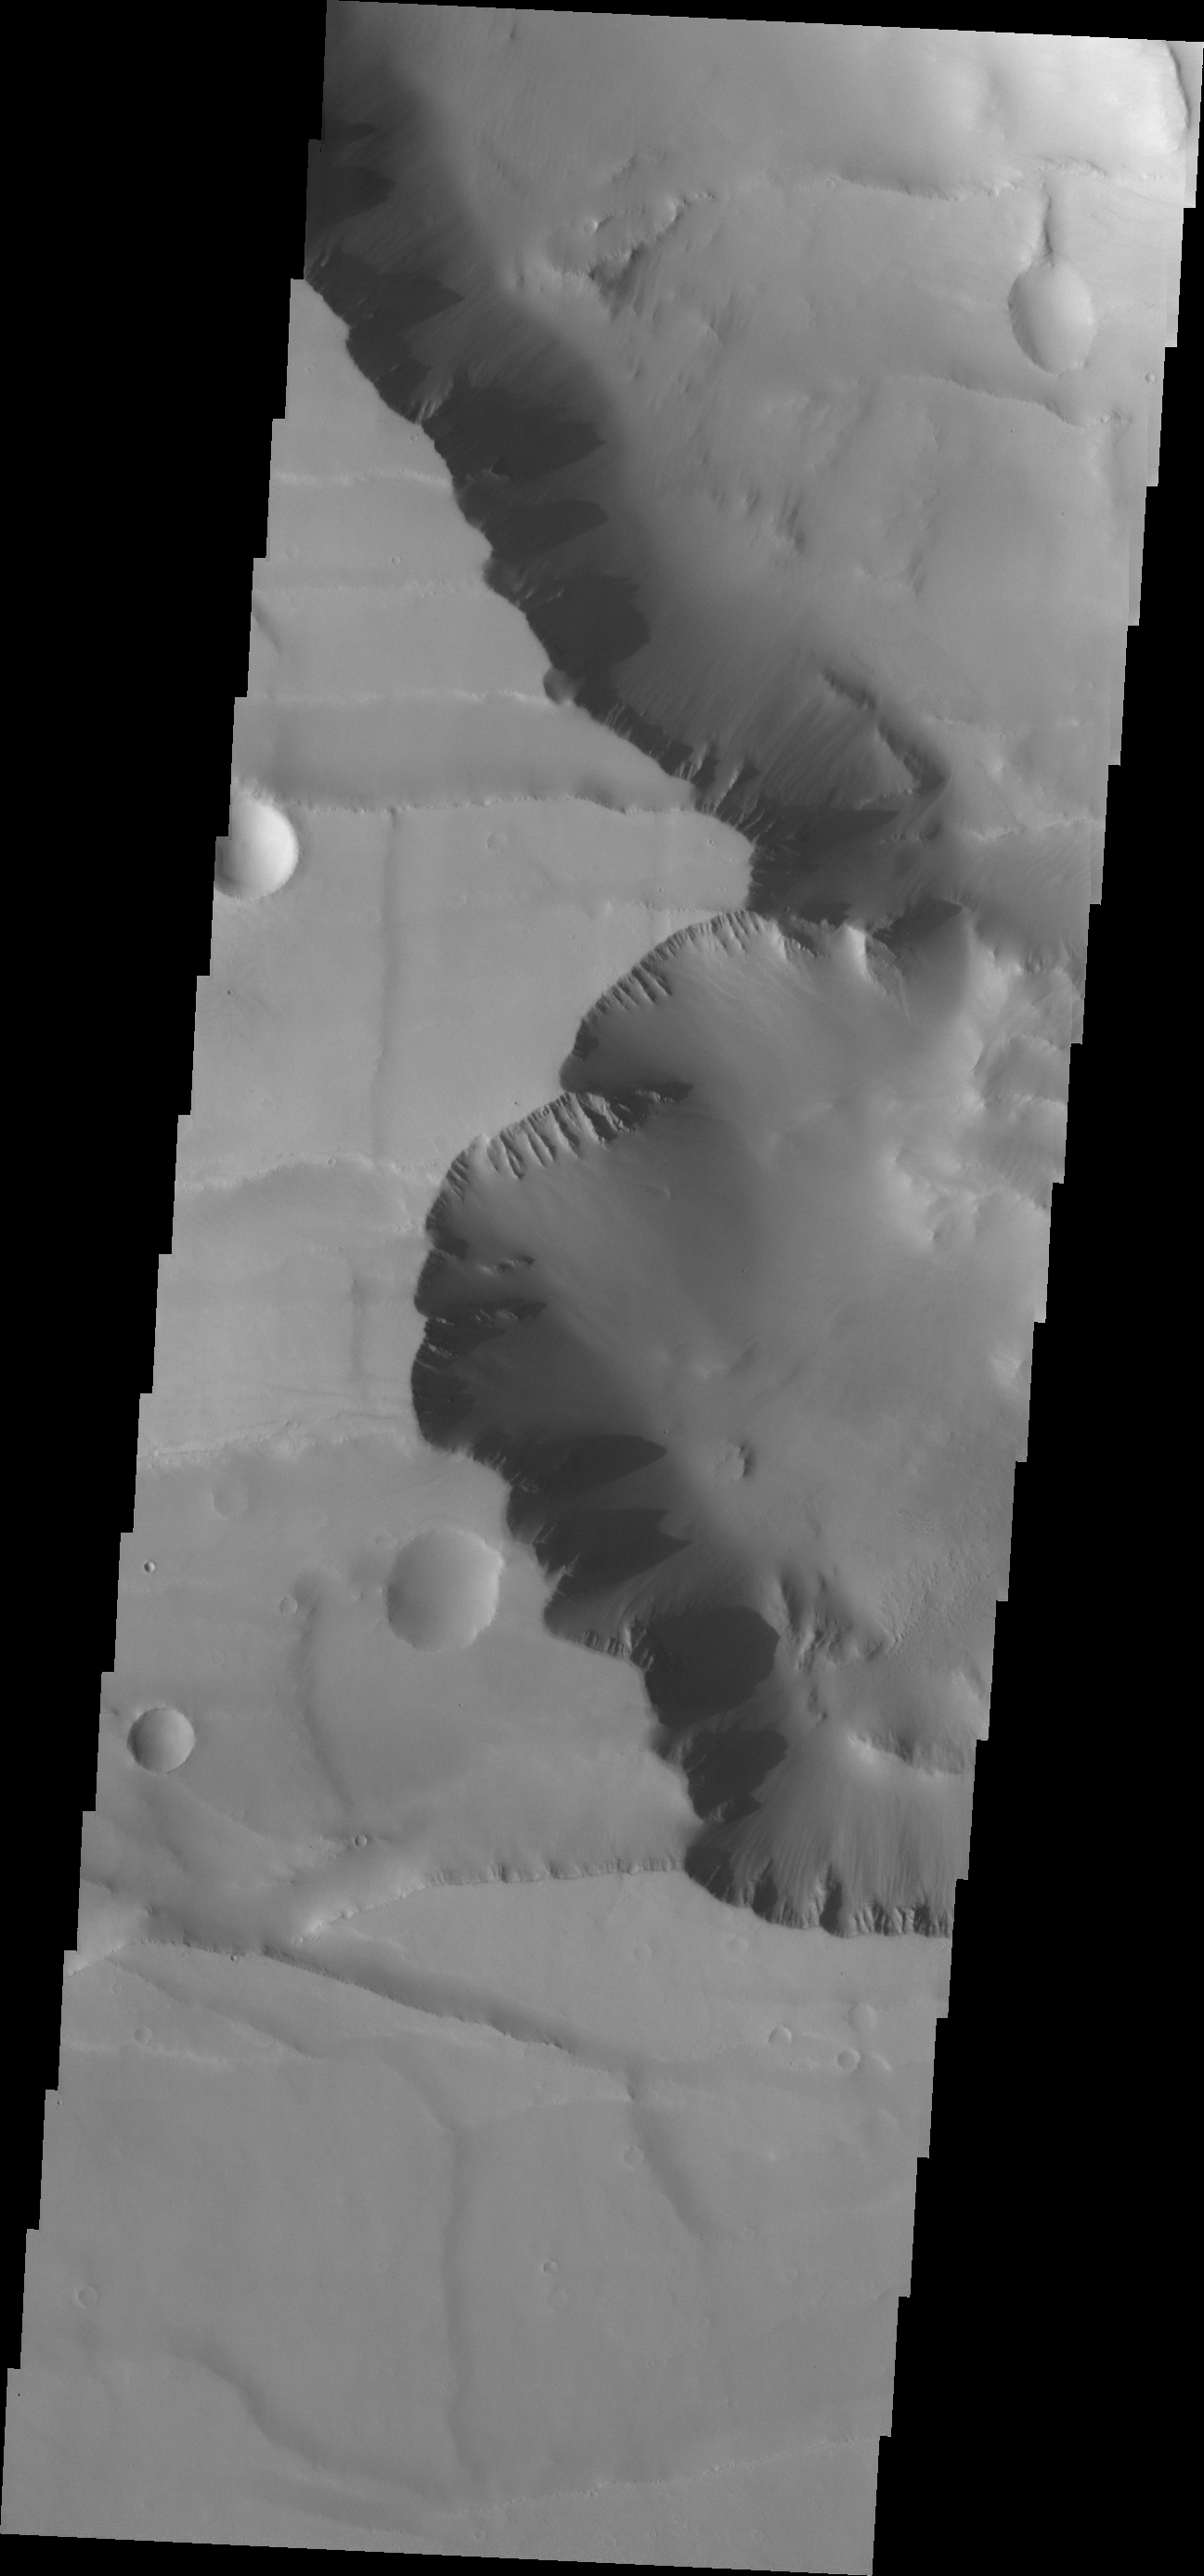

Final Noctis

The major Martian dust storm of 2007 filled the sky with dust and produced conditions that prevented the THEMIS VIS camera from being able to image the surface. With no new images being acquired, we’ve dug into the archive to highlight some interesting areas on Mars. The this week’s region is Noctis Labyrinthus. Noctis Labyrinthus is located at the western end of Valles Marineris. This maze-like feature of deep intersecting valleys was formed by tectonic forces and extensive faulting.

Image information: VIS instrument. Latitude -7.5N, Longitude 259.1E. 18 meter/pixel resolution.

Please see the THEMIS Data Citation Note for details on crediting THEMIS images.

Note: this THEMIS visual image has not been radiometrically nor geometrically calibrated for this preliminary release. An empirical correction has been performed to remove instrumental effects. A linear shift has been applied in the cross-track and down-track direction to approximate spacecraft and planetary motion. Fully calibrated and geometrically projected images will be released through the Planetary Data System in accordance with Project policies at a later time.

NASA’s Jet Propulsion Laboratory manages the 2001 Mars Odyssey mission for NASA’s Office of Space Science, Washington, D.C. The Thermal Emission Imaging System (THEMIS) was developed by Arizona State University, Tempe, in collaboration with Raytheon Santa Barbara Remote Sensing. The THEMIS investigation is led by Dr. Philip Christensen at Arizona State University. Lockheed Martin Astronautics, Denver, is the prime contractor for the Odyssey project, and developed and built the orbiter. Mission operations are conducted jointly from Lockheed Martin and from JPL, a division of the California Institute of Technology in Pasadena.

Credit: NASA/JPL/ASU